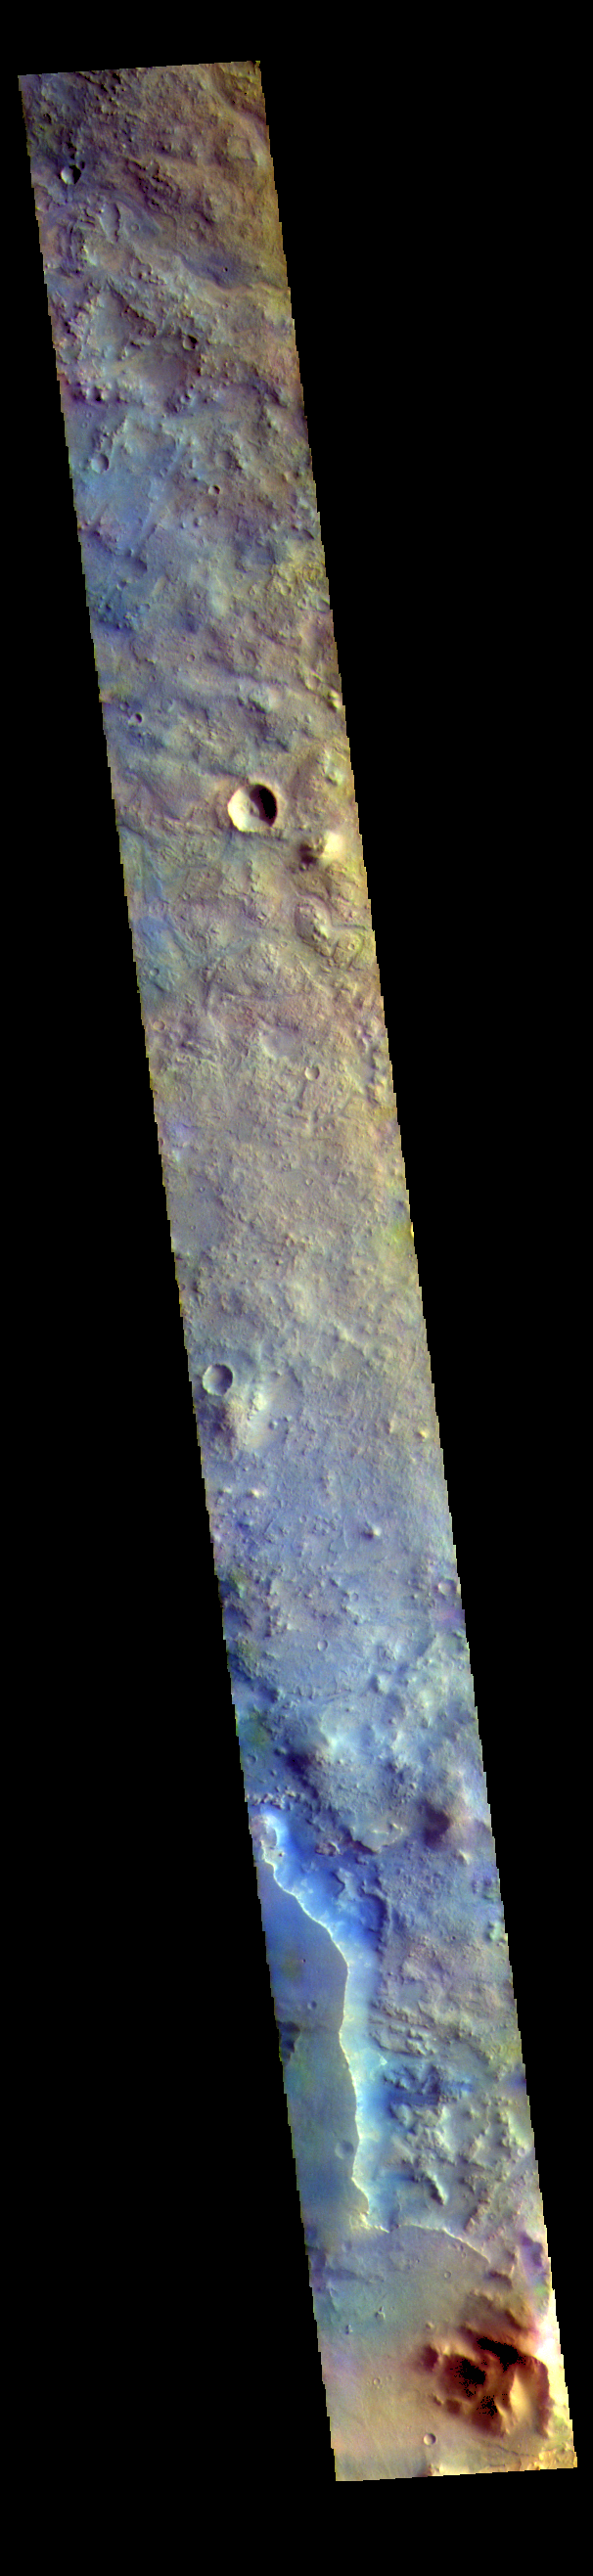

Terra Sabaea – False Color

The THEMIS VIS camera contains 5 filters. The data from different filters can be combined in multiple ways to create a false color image. These false color images may reveal subtle variations of the surface not easily identified in a single band image. Today’s false color image shows part of Terra Sabaea.

The THEMIS VIS camera is capable of capturing color images of the Martian surface using five different color filters. In this mode of operation, the spatial resolution and coverage of the image must be reduced to accommodate the additional data volume produced from using multiple filters. To make a color image, three of the five filter images (each in grayscale) are selected. Each is contrast enhanced and then converted to a red, green, or blue intensity image. These three images are then combined to produce a full color, single image. Because the THEMIS color filters don’t span the full range of colors seen by the human eye, a color THEMIS image does not represent true color. Also, because each single-filter image is contrast enhanced before inclusion in the three-color image, the apparent color variation of the scene is exaggerated. Nevertheless, the color variation that does appear is representative of some change in color, however subtle, in the actual scene. Note that the long edges of THEMIS color images typically contain color artifacts that do not represent surface variation.

Credit: NASA/JPL-Caltech/ASU